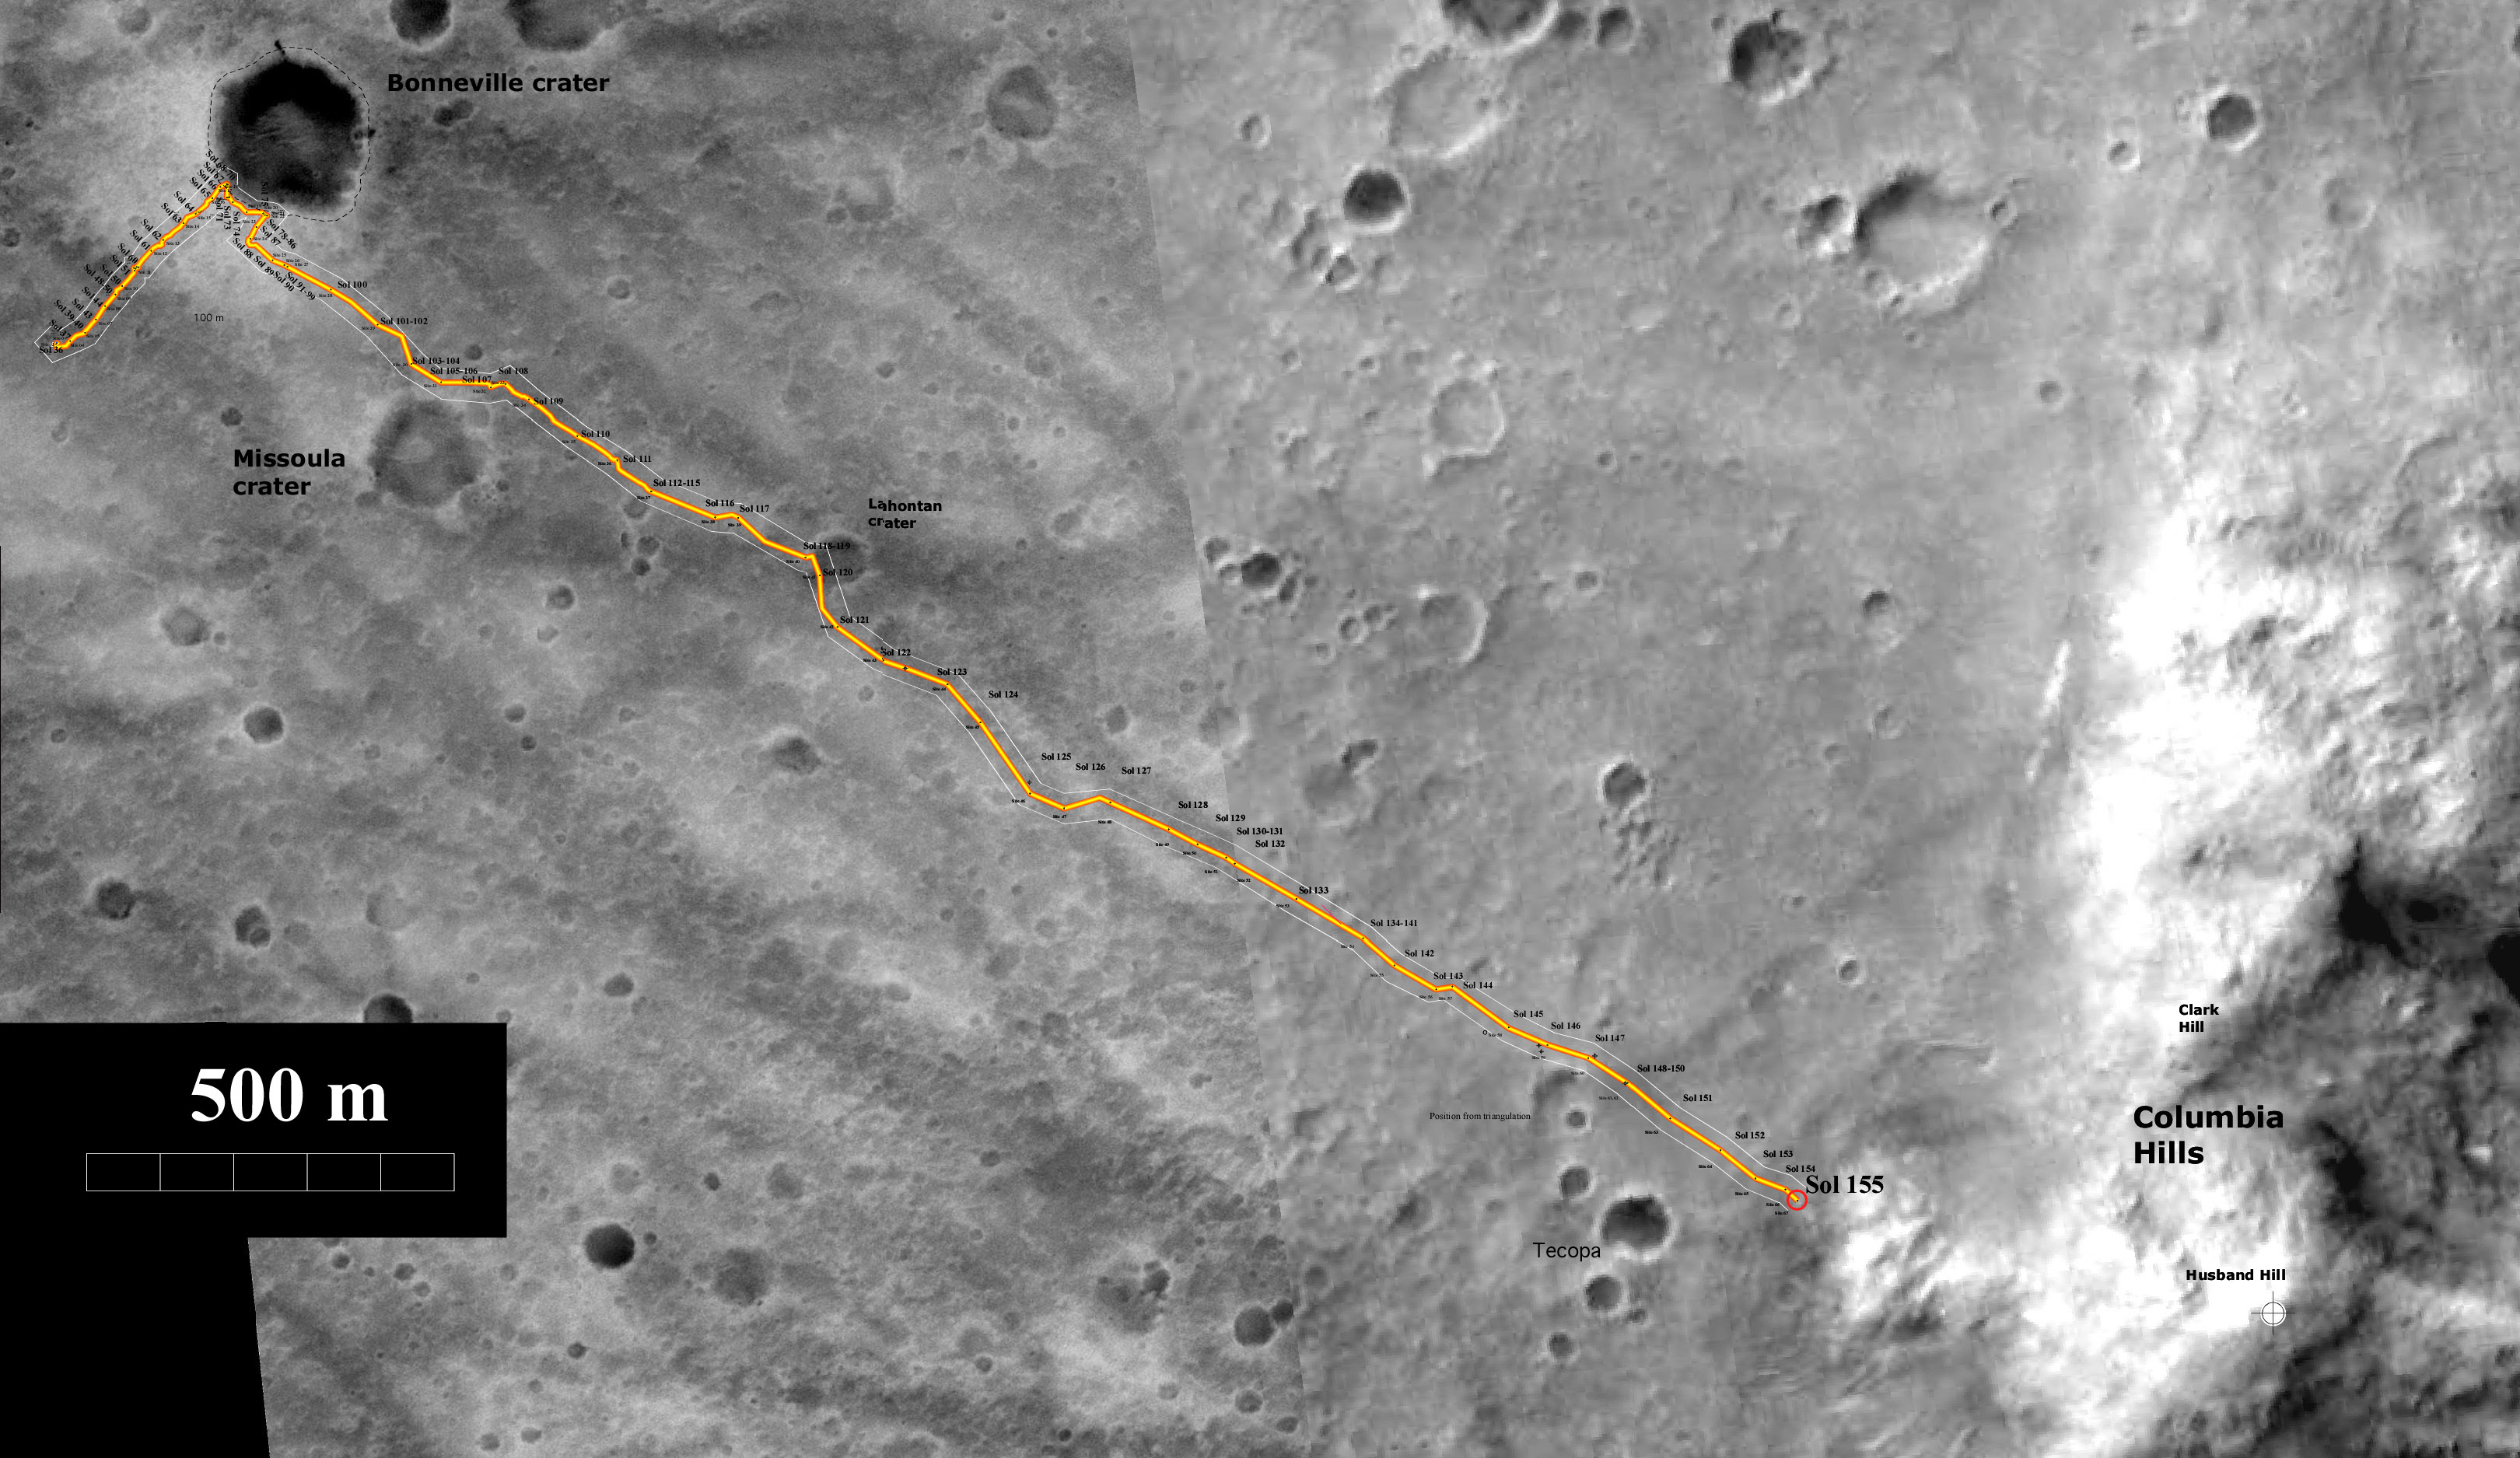

Spirit’s Trip to the Hills

Spirit Total Traverse Map (sol 190, July 16, 2004) In figure 1, the yellow line on this map illustrates the total path traveled by NASA’s Mars Exploration Rover Spirit during its mission. Spirit landed at the starting point at Gusev Crater on Jan. 3, 2004, and has since traveled about 3.5 kilometers (2.2 miles) to reach “West Spur” at the “Columbia Hills.” Also seen on the map are “Bonneville” and “Missoula” craters. The blue dotted line illustrates the energy-efficient path planned for Spirit to reach intriguing rock outcrops atop “West Spur.”

In figure 2, the map illustrates the NASA Mars Exploration Rover Spirit’s position at the base of the “Columbia Hills” from sols 183 to 187 (July 9 to 13, 2004). The dotted blue line indicates the rover’s planned energy-efficient path to climb the hill and reach the intriguing rock outcrops at the top of “West Spur.”

The maps were created using data from the camera on NASA’s Mars Global Surveyor orbiter.

Image credit for figures 1 and 2: NASA/JPL/MSSS/ASU/New Mexico Museum of Natural History and Science

Credit: NASA/JPL/MSSS